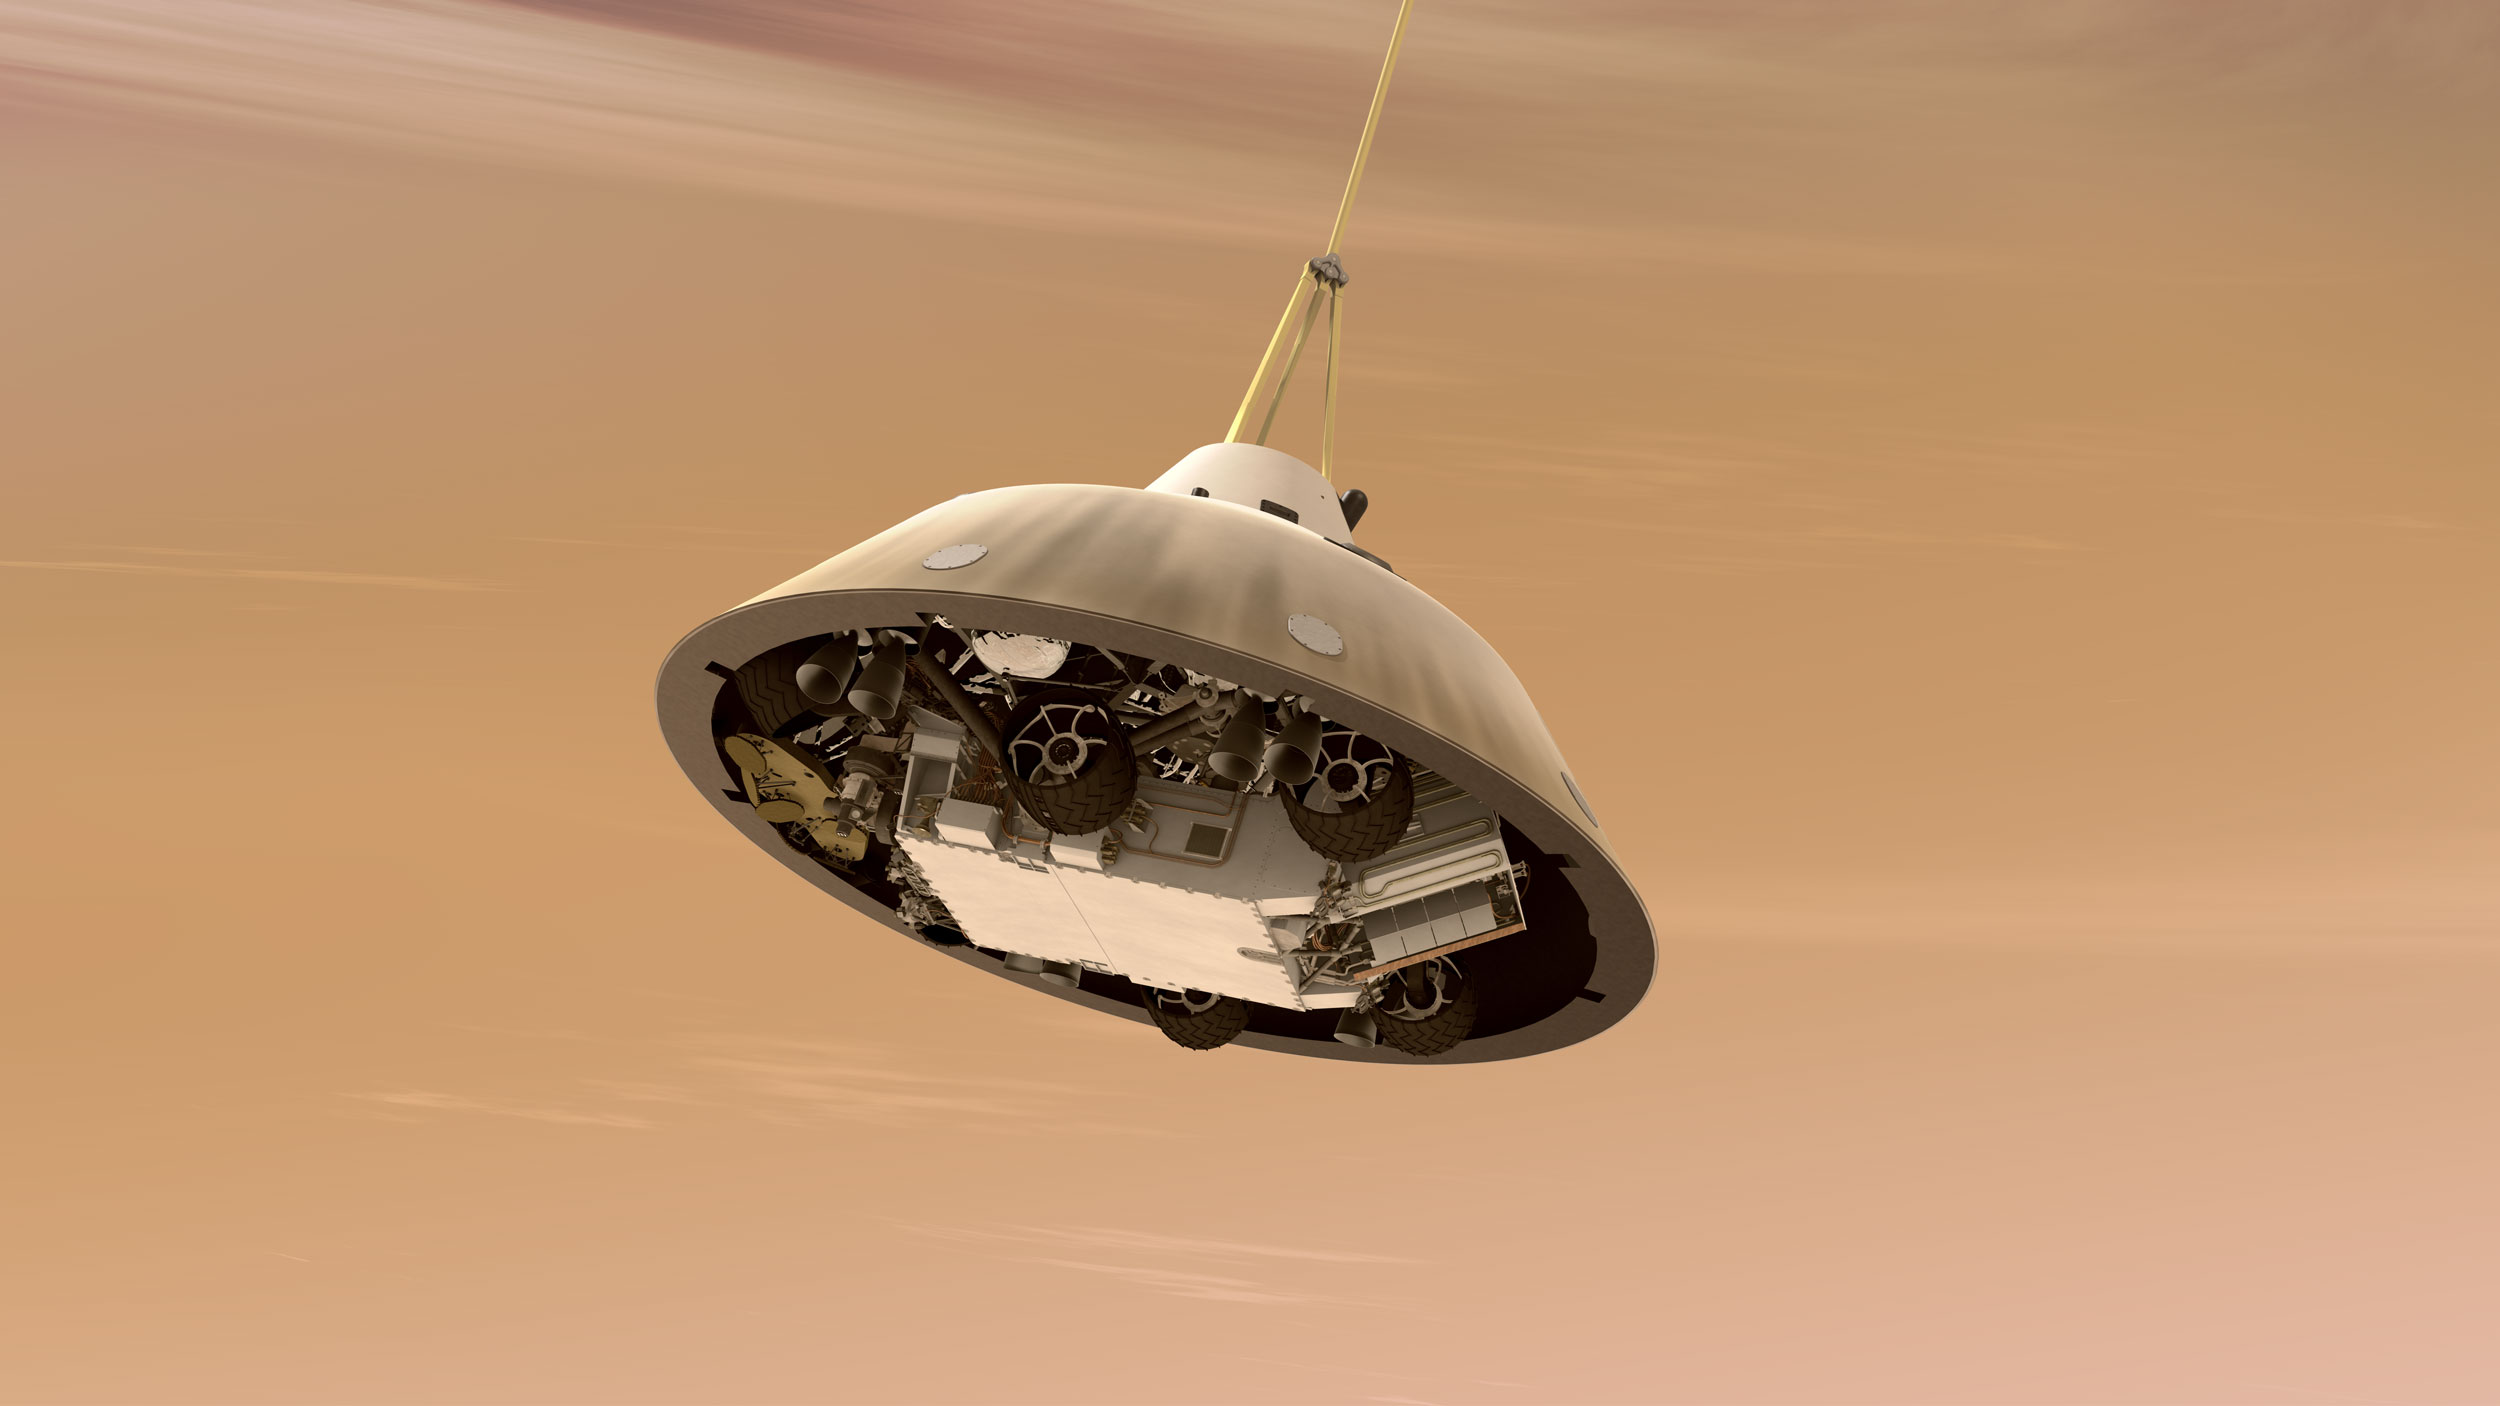

Curiosity While on Parachute, Artist’s Concept

This is an artist’s concept of NASA’s Curiosity rover tucked inside the Mars Science Laboratory spacecraft’s backshell while the spacecraft is descending on a parachute toward Mars. The parachute is attached to the top of the backshell. In the scene depicted here, the spacecraft’s heat shield has already been jettisoned.

The Mars Science Laboratory spacecraft is being prepared for launch during Nov. 25 to Dec. 18, 2011. Landing on Mars is in early August 2012. In a prime mission lasting one Martian year (nearly two Earth years) researchers will use the rover’s tools to study whether the landing region has had environmental conditions favorable for supporting microbial life and for preserving clues about whether life existed.

NASA’s Jet Propulsion Laboratory, a division of the California Institute of Technology, Pasadena, Calif., manages the Mars Science Laboratory Project for the NASA Science Mission Directorate, Washington.

Credit: NASA/JPL-Caltech